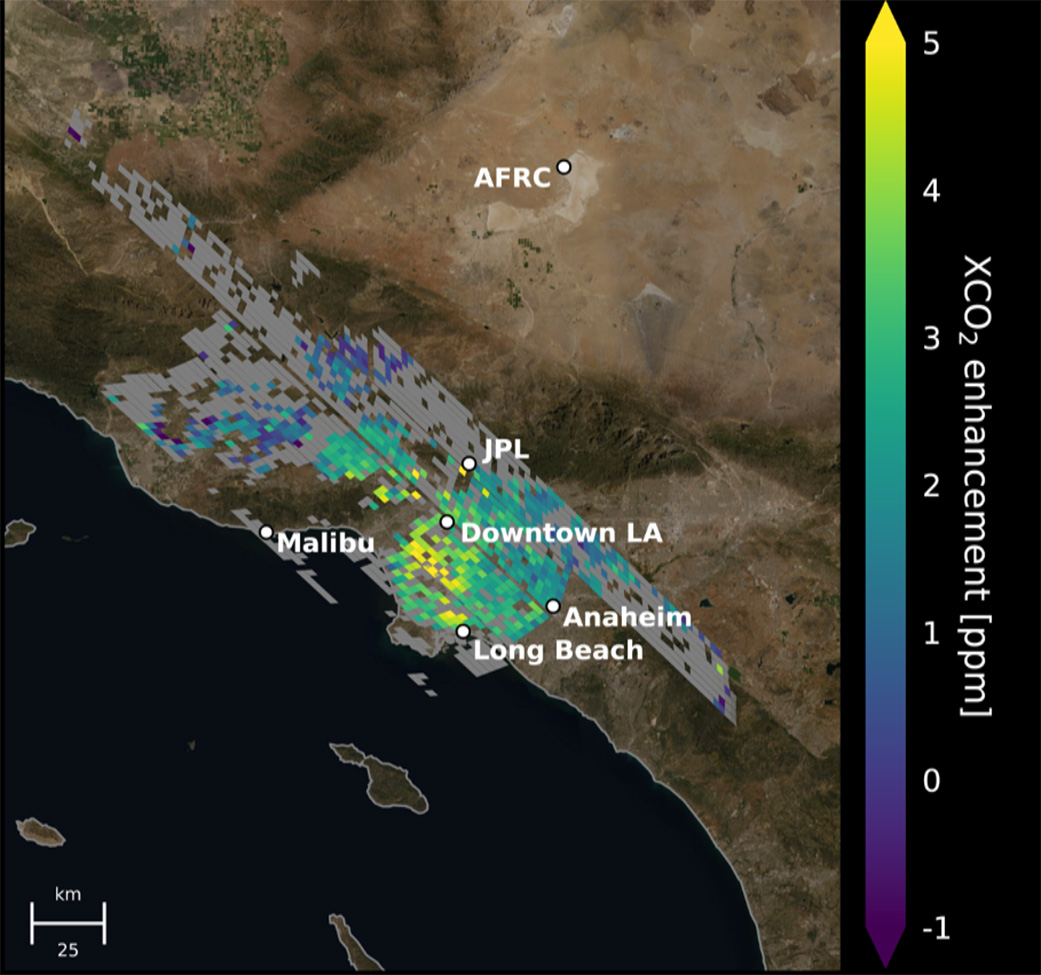

Carbon Dioxide Over the L.A. Metropolitan Area

This animation shows the accumulation of five adjoining swaths of data over the Los Angeles metropolitan area that when combined, create a map of carbon dioxide (CO2) concentrations that covers about 50 square miles (80 square kilometers). Researchers have used the data, collected by NASA’s Orbiting Carbon Observatory 3 (OCO-3) instrument aboard the space station, to create one of the most accurate maps ever made from space of the human influence on CO2 abundances in the L.A. Basin

Each pixel is about 1.3 miles (2.2 kilometers); the color indicates how much higher the concentration of CO2 is in that spot than in clean desert air north of the city (measured at NASA’s Armstrong Research Center, upper right). The highest CO2 readings, in yellow on the map, are on the west side of downtown L.A. – a densely populated area with congested freeways and CO2-emitting industries. Yellow indicates atmospheric CO2 elevated by five or more molecules out of every million molecules of air, or five parts per million. That’s equivalent to the amount that global atmospheric CO2 is rising globally on average every two years

Most of the increasing CO2 in the global atmosphere comes from humans burning fossil fuels for energy, and 70% of that comes from cities. Los Angeles has set goals for cutting its carbon emissions. This type of data can help decisionmakers choose the most effective policies to reach those goals and to measure the effectiveness of new regulations. Data from ground level provides critical local measurements, but satellite data is equally necessary because it covers a wider area and also measure CO2 throughout the entire depth of the atmosphere.

Credit: NASA/JPL-Caltech